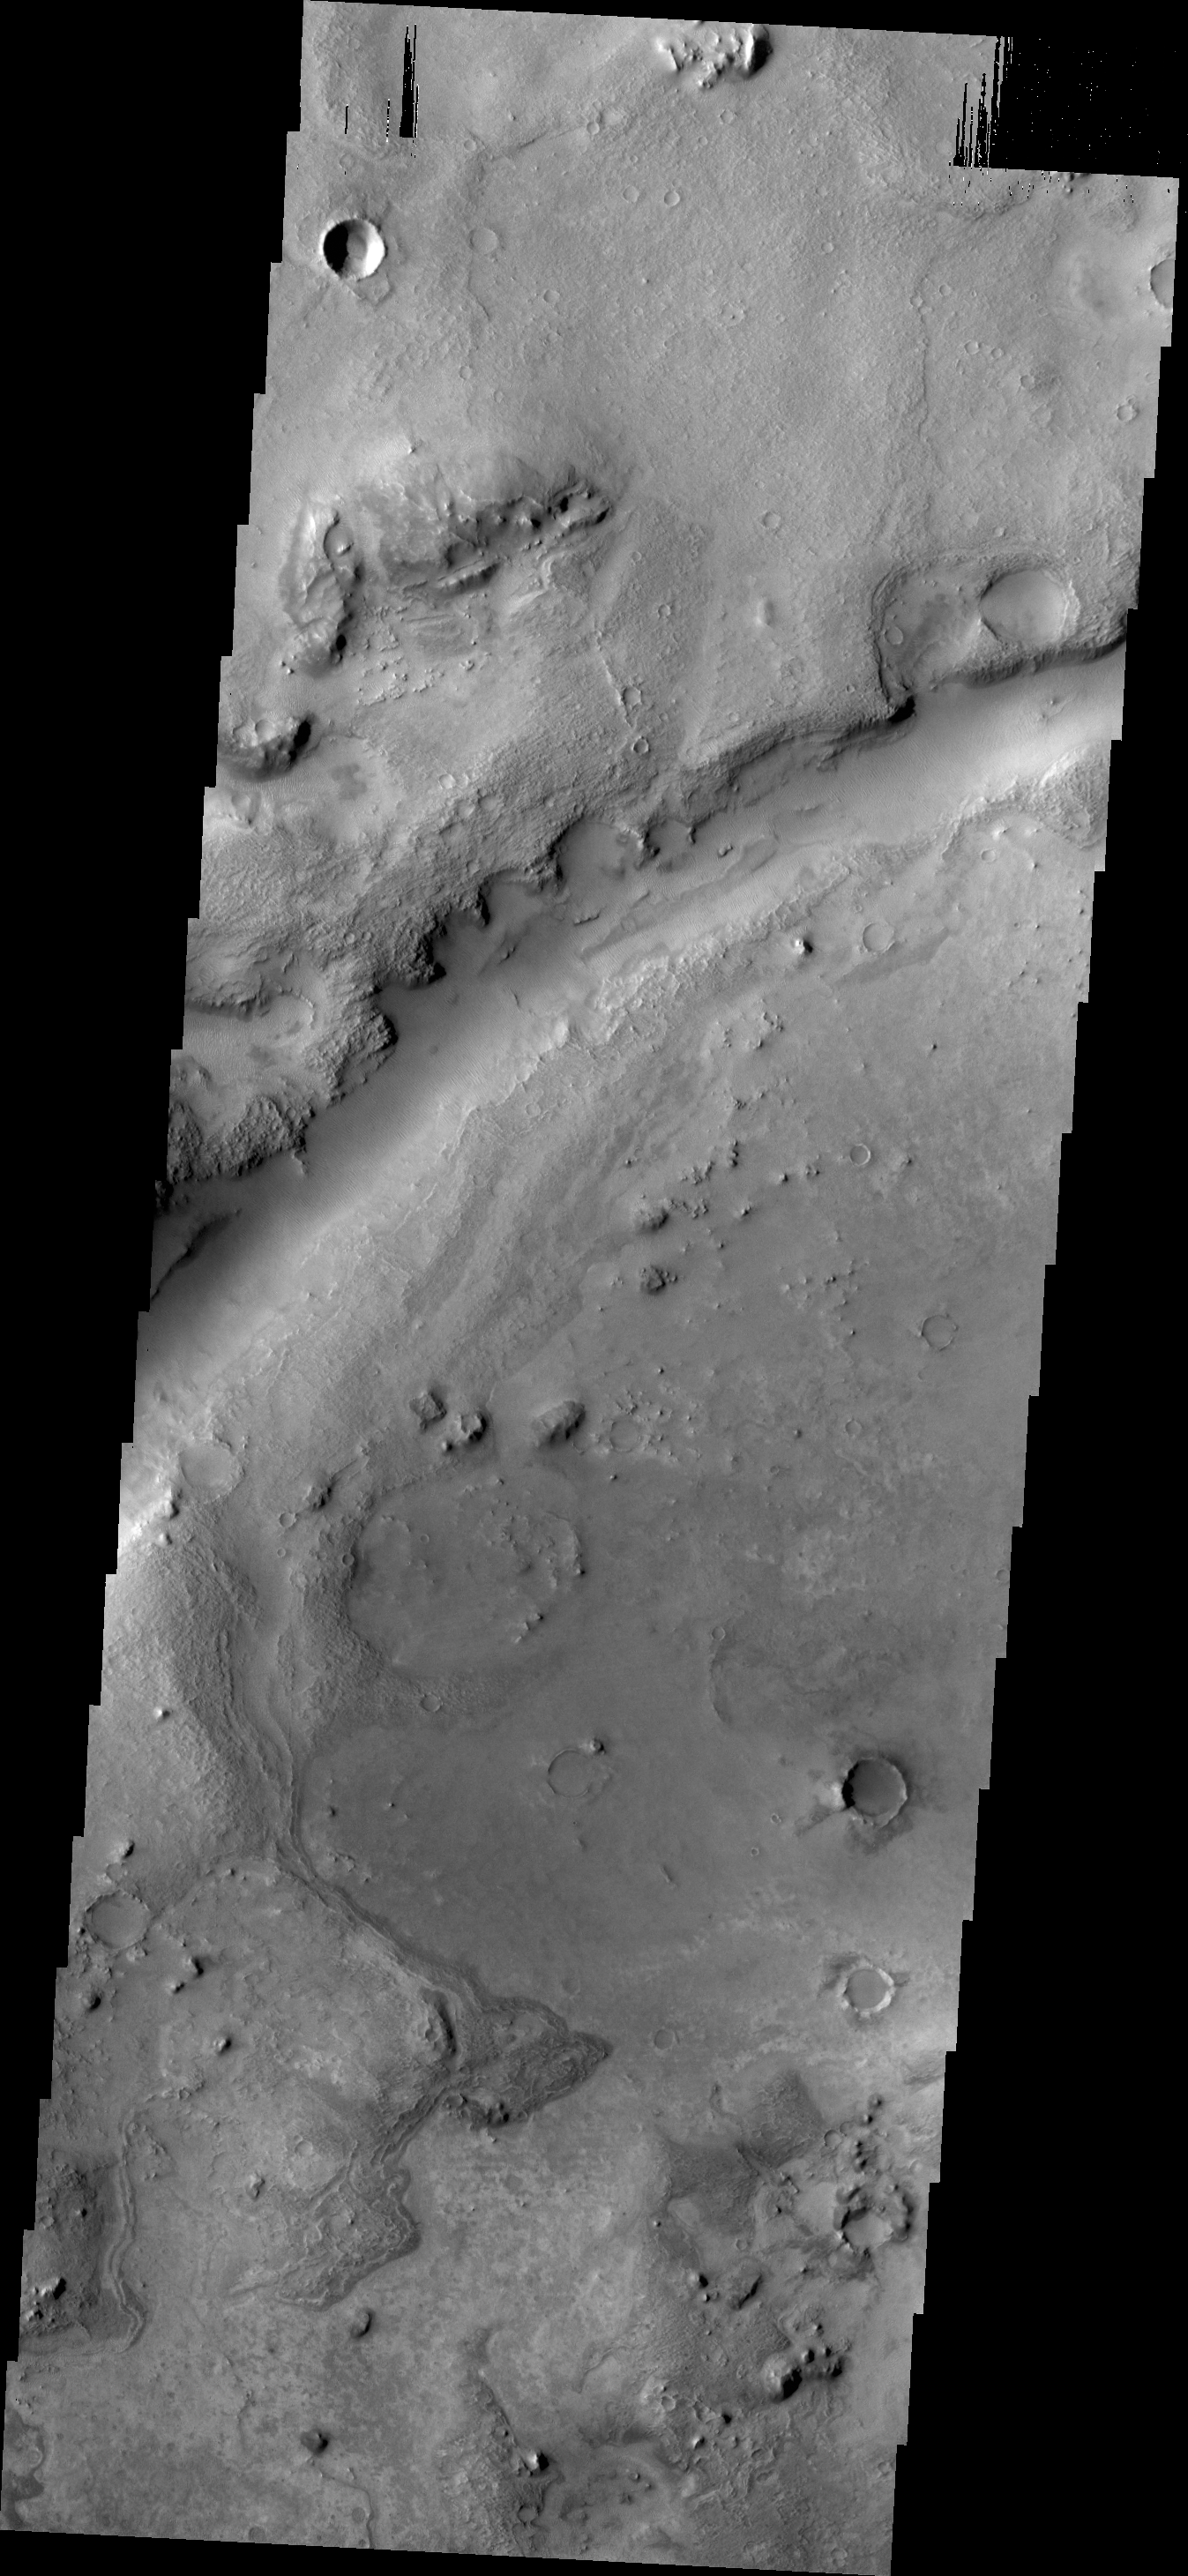

Nili Fossae

What appears to be a channel in this VIS image is actually one of the fractures that make up Nili Fossae.

Credit: NASA/JPL/ASU